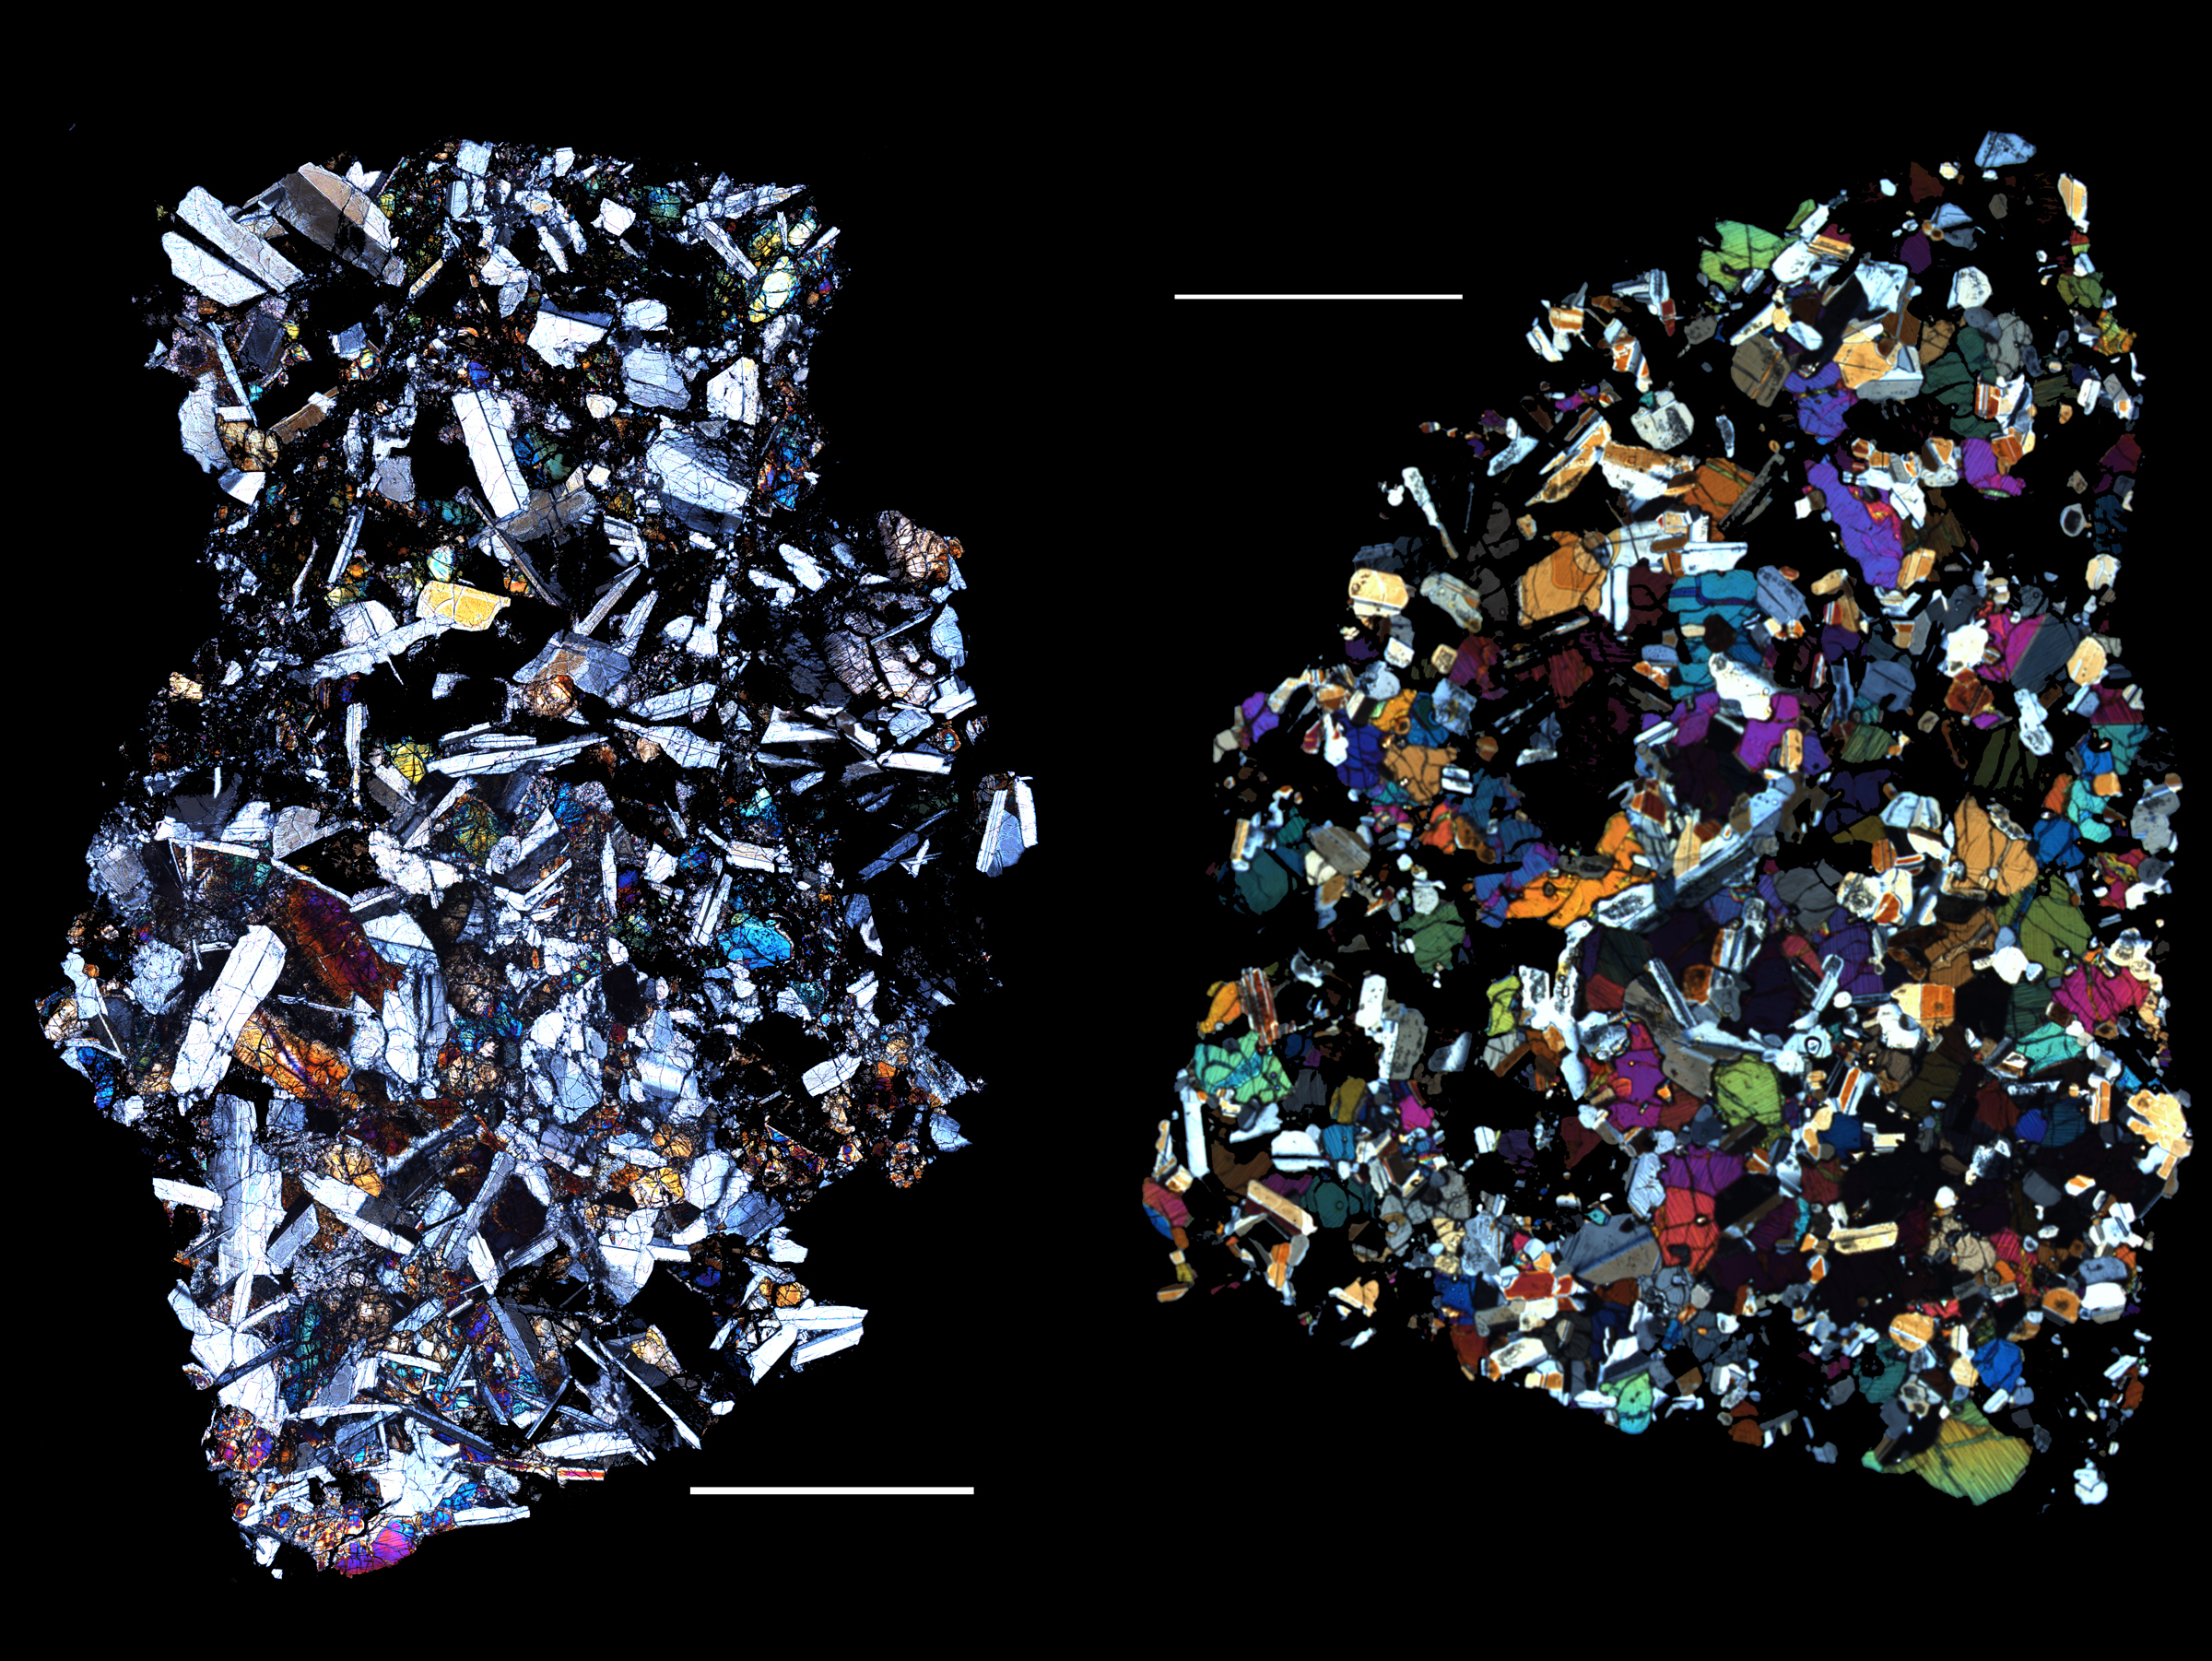

Rocks from Vesta — Part 1: Eucrites

The HED (howardite, eucrite and diogenite) meteorites are a large group of meteorites believed to originate from Vesta, a hypothesis that is consistent with current Dawn observations. The eucrites are crystallized lavas that have the composition of basalt, the most common lava type on the Earth. The QUE 97053 (left) and EET 90020 (right) eucrites, pictured here, were recovered in Antarctica. These images are of thin slices of the meteorites as viewed through a polarizing microscope. The white bars in the images, each 2.5 millimeters long, indicate the scale. When polarized light passes through thin slices of rock, different minerals have different colors. QUE97053 (left) consists mostly of elongated gray crystals of feldspar (calcium aluminum silicate) and brightly colored grains of pyroxene (magnesium iron silicate). The texture of this rock is what would be expected from crystallization of a molten magma. EET90020 (right) has similar mineralogy but a recrystallized texture of equant grains formed by later heating. Equant grains have the same or roughly the same dimensions in all directions. Eucrites like these comprise some fraction of Vesta’s surface. Their compositions can be compared with observations from various instruments aboard Dawn. They can be compared with the VIR (Visible and Infrared Imaging Spectrometer) spectra to determine mineralogy and with the GRaND (Gamma Ray and Neutron Detector) observations to calibrate and interpret the GRaND instrument’s responses.

The Dawn mission to Vesta and Ceres is managed by NASA’s Jet Propulsion Laboratory, a division of the California Institute of Technology in Pasadena, for NASA’s Science Mission Directorate, Washington D.C. UCLA is responsible for overall Dawn mission science. Dawn’s VIR was provided by ASI, the Italian Space Agency and is managed by INAF, Italy’s National Institute for Astrophysics, in collaboration with Selex Galileo, where it was built.

Credit: NASA/JPL-Caltech/Hap McSween (University of Tennessee), and Andrew Beck and Tim McCoy (Smithsonian Institution)